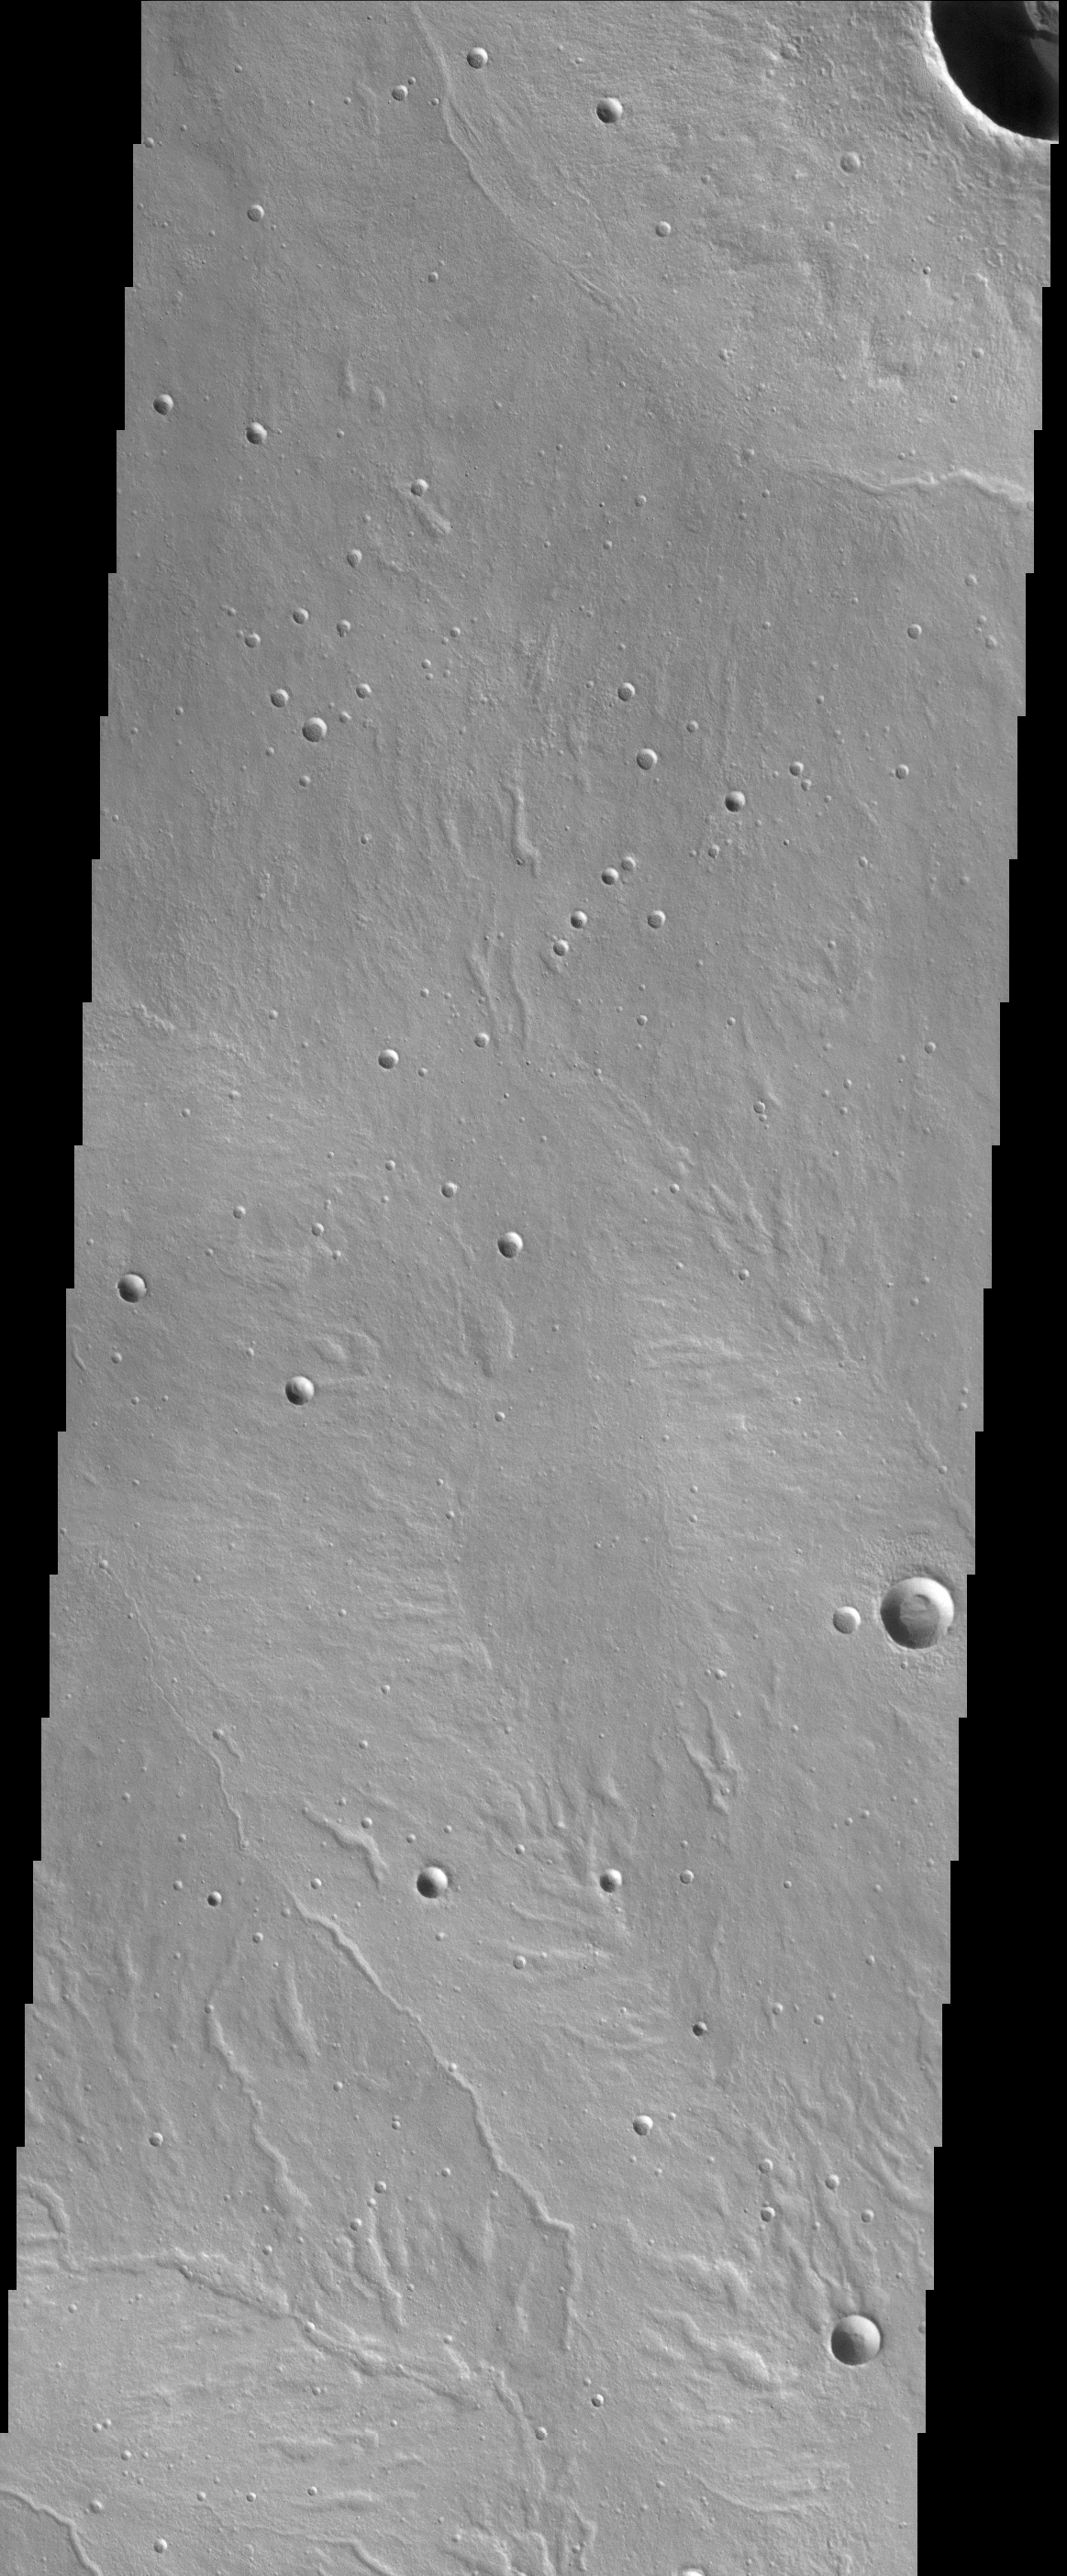

Alba Patera

(Released 22 April 2002)
The Science
This image, centered near 46.5 N and 119.3 W (240.7 E), is on the northwestern flank of a large, broad shield volcano called Alba Patera. This region of Mars has a number of unique valley features that at first glance look dendritic much in the same pattern that rivers and tributaries form on Earth. A closer look reveals that the valleys are quite discontinuous and must form through a different process than surface runoff of liquid water that is common on Earth. A number of processes might have taken place at some point in the Martian past to form these features. Some of the broad valley features bear some resemblance to karst topography, where material is removed underground by melting or dissolving in groundwater causing the collapse of the surface above it. The long narrow valleys resemble surfaces where groundwater sapping has occurred. Sapping happens when groundwater reaches the surface and causes headward erosion, forming long valleys with fewer tributaries than is seen with valleys formed by surface water runoff. The volcano itself might have been a source of heat and energy, which played a role in producing surfaces that indicate an active groundwater system.

The Story
Fluid, oozing lava poured somewhat lazily over this area long ago. It happened perhaps thousands of times, over hundreds of thousands of Martian years, creating the nearly smooth, plaster-of-Paris-looking terrain seen today. (Small craters also dent the area, though they may deceive you and look like raised bumps instead. That’s just a trick of the eye and the lighting – tilt your head to your left shoulder, and you should see the craters pit the surface as expected.)

The lava flows came from a Martian “shield” volcano named Alba Patera. Shield volcanoes get their name from their appearance: from above, they look like large battle shields lying face up to the sky as if a giant, geological warrior had lain them down. Perhaps one did if you think of a volcano as a “geologic warrior,” that is. These volcanoes aren’t too fierce, however. Because of the gentle layering of lava over time, they don’t stand tall and angry against the horizon, but instead have relatively gentle slopes and are spread out over large areas. (On Earth, the Hawaiian Islands are examples of shield volcanoes, but you can’t see much of their expanse, since they rise almost three miles from the ocean floor before popping out above the water’s surface.)

What’s most interesting in this picture are all of the branching features that lightly texture the terrain. The patterns may look like those caused by rivers here on Earth, but geologists say that no surface streams on Mars were responsible. That’s no disappointment, however, to those who’d like to find water on Mars, because there are still intriguing water-related possibilities here.

Some of the broad valley features in this image look like karsts, a terrain found on Earth in Karst, a limestone area on the Adriatic Sea in modern-day Croatia, and in other world regions including France, China, the American Midwest, Kentucky, and Florida. Karst terrain on Earth is barren land with all kinds of caves, sinkholes, and underground rivers that excavate the subsurface, causing the surface above it to collapse. So, perhaps it’s like that in this region on Mars as well. Future Martian spelunkers should be excited, because most caves on Earth are in karst areas.

Other suggestions of water here are some long, narrow valleys that resemble Earth surfaces where groundwater has sapped away the terrain. Sapping occurs when groundwater erodes slopes, creating valleys. Water action can be concentrated at valley heads, leading to what is called their “headward growth.” That may be what has happened here on Alba Patera as well.

All of these features suggest the action of liquid water, but Mars is so cold, you might wonder if any water would have to be as frozen as the world it is on. Well . . . that depends! Remember that this area is part of a volcano, and volcanoes can put out enough heat and energy below the surface to keep water warm enough to flow – if not now, then at least in the past when the volcano was more active.

Credit: NASA/JPL/Arizona State University